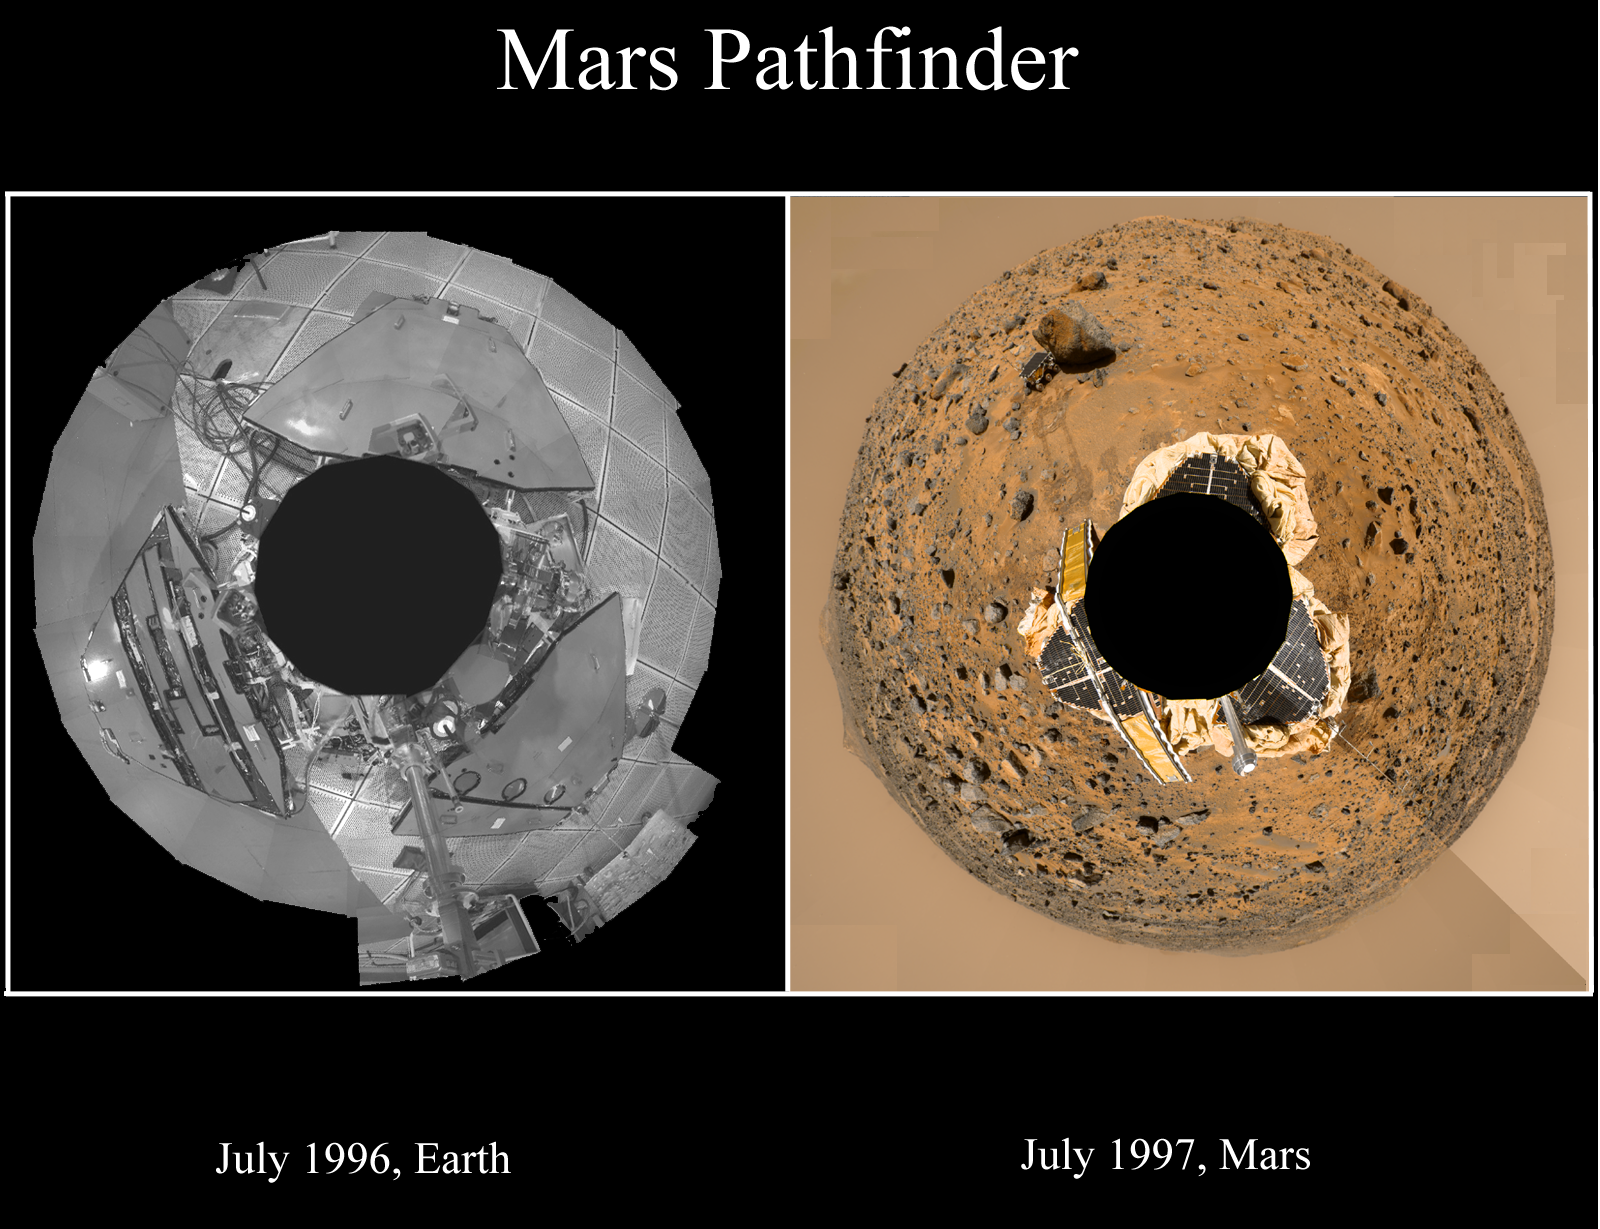

Pathfinder Landers – In Test and On Mars

This set of images shows the Mars Pathfinder lander in a cleanroom at JPL in 1996 on the left, and on Mars in 1997 (see PIA01238).

Mars Pathfinder is the second in NASA’s Discovery program of low-cost spacecraft with highly focused science goals. The Jet Propulsion Laboratory, Pasadena, CA, developed and manages the Mars Pathfinder mission for NASA’s Office of Space Science, Washington, D.C. JPL is an operating division of the California Institute of Technology (Caltech). The IMP was developed by the University of Arizona Lunar and Planetary Laboratory under contract to JPL. Peter Smith is the Principal investigator.

Photojournal note: Sojourner spent 83 days of a planned seven-day mission exploring the Martian terrain, acquiring images, and taking chemical, atmospheric and other measurements. The final data transmission received from Pathfinder was at 10:23 UTC on September 27, 1997. Although mission managers tried to restore full communications during the following five months, the successful mission was terminated on March 10, 1998.

Credit: NASA/JPL